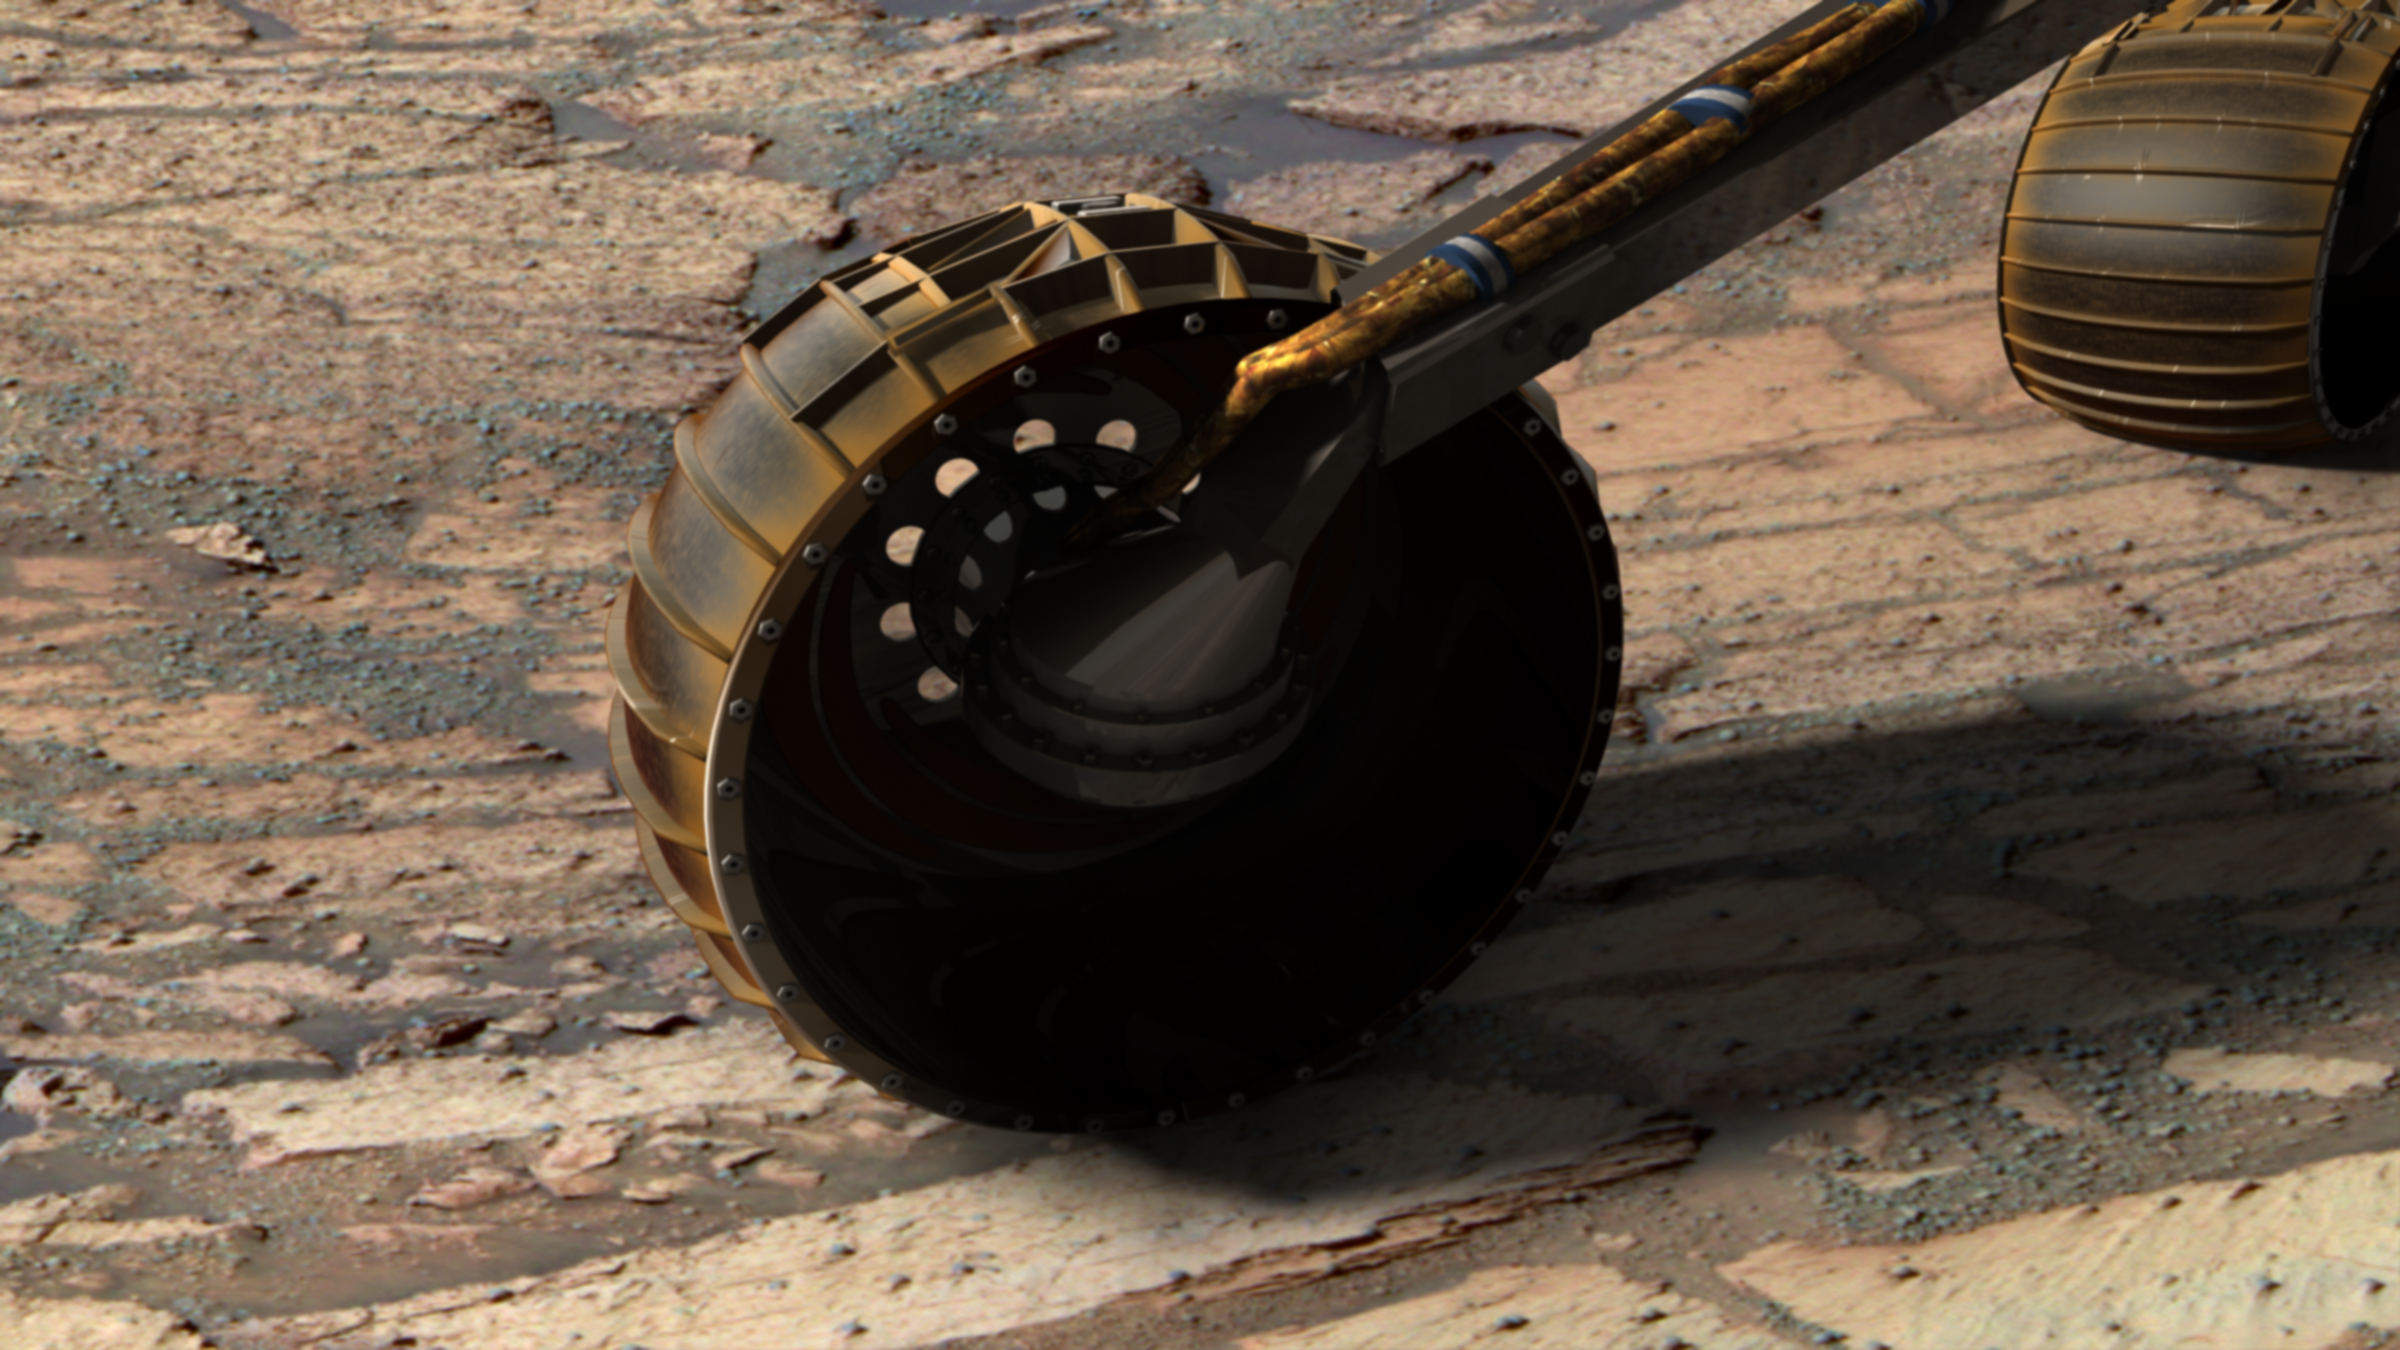

Opportunity Inside ‘Endurance Crater’ (Simulated)

This synthetic image of NASA’s Opportunity Mars Exploration Rover inside Endurance Crater was produced using “Virtual Presence in Space” technology. Developed at NASA’s Jet Propulsion Laboratory, Pasadena, Calif., this technology combines visualization and image-processing tools with Hollywood-style special effects. The image was created using a photorealistic model of the rover and a false-color mosaic taken on sol 134 (June 9, 2004) by Opportunity’s panoramic camera with the 750-, 530- and 430-nanometer filters. See PIA06317. The size of the rover in the image is approximately correct and was based on the size of other features in the image.

Because this synthesis provides viewers with a sense of their own “virtual presence” (as if they were there themselves), such views can be useful to mission teams by enhancing perspective and a sense of scale.

Credit: NASA/JPL-Solar System Visualization Team